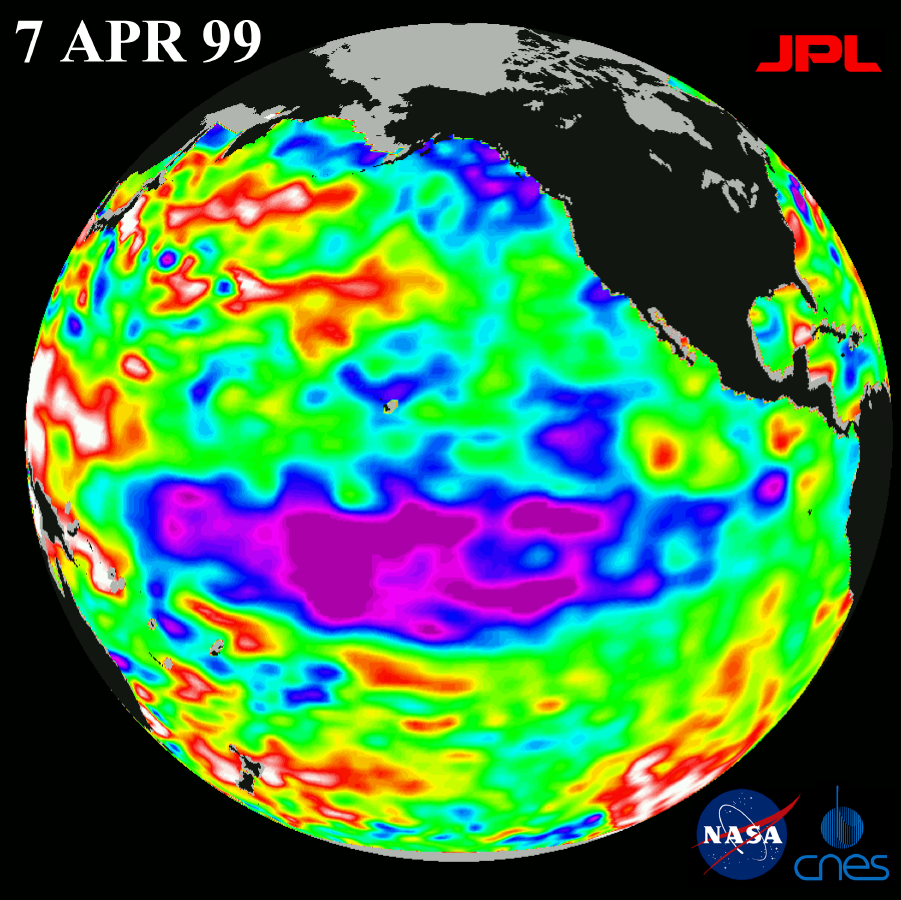

TOPEX El Niño/La Niña -La Niña Begins to Fade, April 7, 1999

The cold pool of water in the Pacific known as “La Niña” is beginning to fade, but ocean conditions have not returned to normal, according to scientists studying new images from the U.S.-French TOPEX/Poseidon satellite.

New imagery of sea-surface heights taken this month by the ocean-observing satellite show cooler temperatures and lower sea levels across the equatorial Pacific Ocean (seen in blue and purple in the center of the image) are diminishing, which indicates that the equatorial Pacific is slowly returning to normal.

However, in the north and south Pacific Ocean, temperatures and sea level remain high (seen in red and white), a pattern that began many months ago. In a nutshell, this means that although La Niña is fading, heat distribution in the Pacific Ocean remains dramatically out of balance.

The TOPEX/Poseidon mission is managed by the Jet Propulsion Laboratory for NASA s Office of Earth Science, Washington, DC. JPL is a division of the California Institute of Technology, Pasadena, CA.

Credit: NASA/JPL